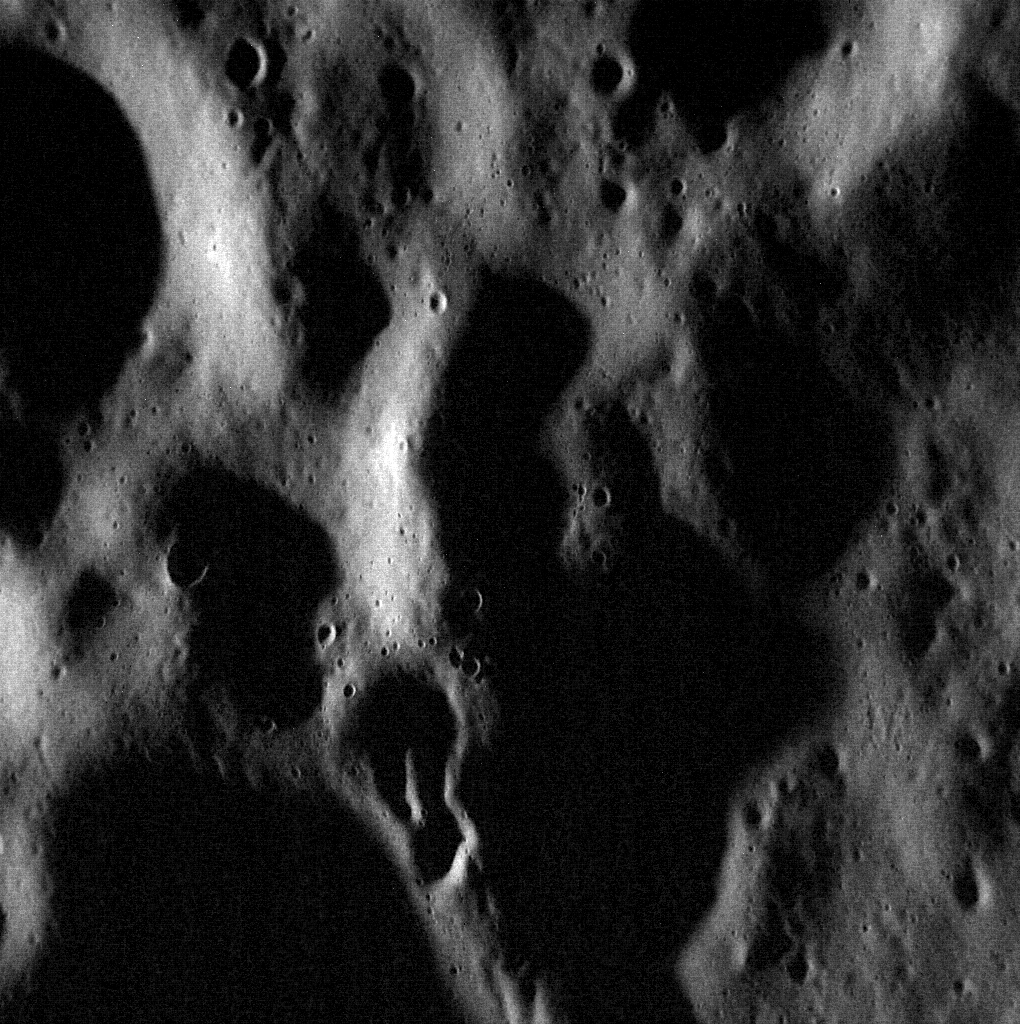

Over the Hills

With the Sun low on the horizon, shadows accentuate the hilly nature of this terrain. This surface has been battered by repeated impacts for billions of years, creating the hilly surface that exists today. As a previous featured image of a nearby area put it, Mercury has been a “planetary punching bag.”

This image was acquired as a high-resolution targeted observation. Targeted observations are images of a small area on Mercury’s surface at resolutions much higher than the 200-meter/pixel morphology base map. It is not possible to cover all of Mercury’s surface at this high resolution, but typically several areas of high scientific interest are imaged in this mode each week.

Date acquired: November 12, 2013
Image Mission Elapsed Time (MET): 26543484
Image ID: 5181047
Instrument: Narrow Angle Camera (NAC) of the Mercury Dual Imaging System (MDIS)
Center Latitude: 67.11°
Center Longitude: 249.8° E
Resolution: 11 meters/pixel
Scale: This image is 14.6 kilometers (9.1 miles) across
Incidence Angle: 82.0°
Emission Angle: 36.9°
Phase Angle: 118.9°

The MESSENGER spacecraft is the first ever to orbit the planet Mercury, and the spacecraft’s seven scientific instruments and radio science investigation are unraveling the history and evolution of the Solar System’s innermost planet. MESSENGER acquired over 150,000 images and extensive other data sets. MESSENGER is capable of continuing orbital operations until early 2015.

For information regarding the use of images, see the MESSENGER image use policy.

Credit: NASA/Johns Hopkins University Applied Physics Laboratory/Carnegie Institution of Washington